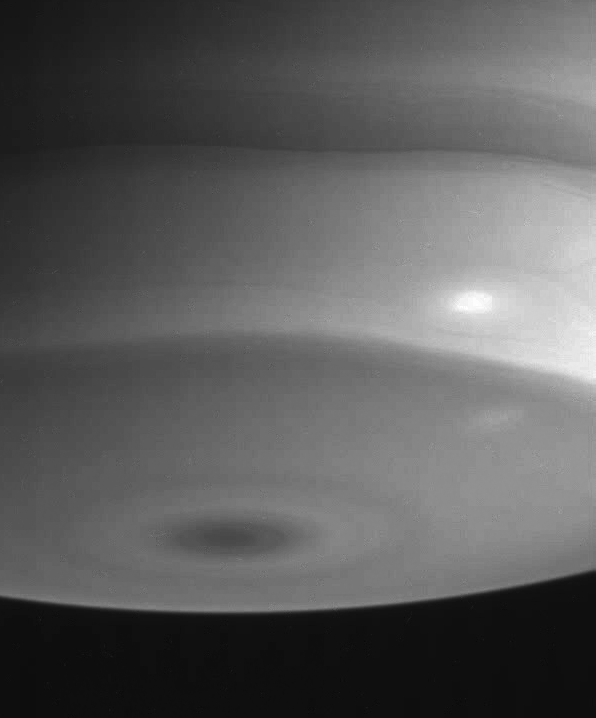

South Polar Storms

This Cassini spacecraft narrow angle camera view of Saturn’s southern polar region features a bright white spot, or storm, surrounded by faint, darker swirls of clouds.

The image was taken on July 22, 2004, from a distance of 6.7 million kilometers (4.2 million miles) from Saturn, through a filter sensitive to wavelengths of infrared light. The image scale is 39 kilometers (24 miles) per pixel. Contrast was slightly enhanced to bring out features in the atmosphere.

The Cassini-Huygens mission is a cooperative project of NASA, the European Space Agency and the Italian Space Agency. The Jet Propulsion Laboratory, a division of the California Institute of Technology in Pasadena, manages the Cassini-Huygens mission for NASA’s Office of Space Science, Washington, D.C. The Cassini orbiter and its two onboard cameras, were designed, developed and assembled at JPL. The imaging team is based at the Space Science Institute, Boulder, Colo.

Credit: NASA/JPL/Space Science Institute